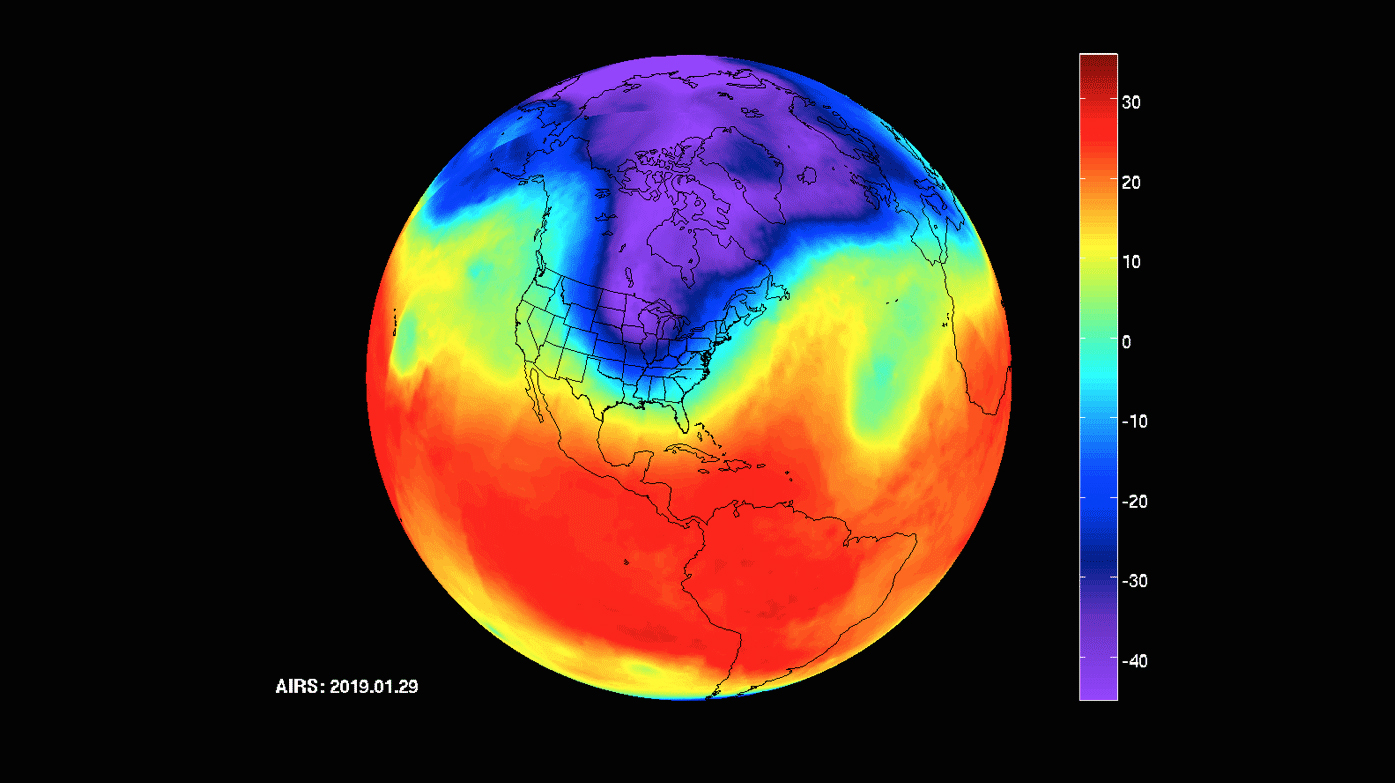

AIRS Captures Polar Vortex

NASA’s Atmospheric Infrared Sounder (AIRS) instrument captures a polar vortex moving from Central Canada into the U.S. Midwest from January 20 through January 29, 2019.

The images show air temperatures at 600 millibars, around 2.5 miles (4 kilometers) high in Earth’s troposphere. This polar vortex is responsible for surface air temperatures as low as -40 degrees Fahrenheit (also -40 degrees Celsius) and wind chill readings as low as the -50s and -60s Fahrenheit (-46 and -51 Celsius).

AIRS, in conjunction with the Advanced Microwave Sounding Unit, AMSU, senses emitted infrared and microwave radiation from Earth to provide a three-dimensional look at Earth’s weather and climate. Working in tandem, the two instruments make simultaneous observations down to Earth’s surface. With more than 2,000 channels sensing different regions of the atmosphere, the system creates a global, three-dimensional map of atmospheric temperature and humidity, cloud amounts and heights, greenhouse gas concentrations and many other atmospheric phenomena. Launched into Earth orbit in 2002, the AIRS and AMSU instruments fly onboard NASA’s Aqua spacecraft and are managed by NASA’s Jet Propulsion Laboratory in Pasadena, California, under contract to NASA. JPL is a division of the Caltech in Pasadena.

Credit: NASA/JPL-Caltech AIRS Project